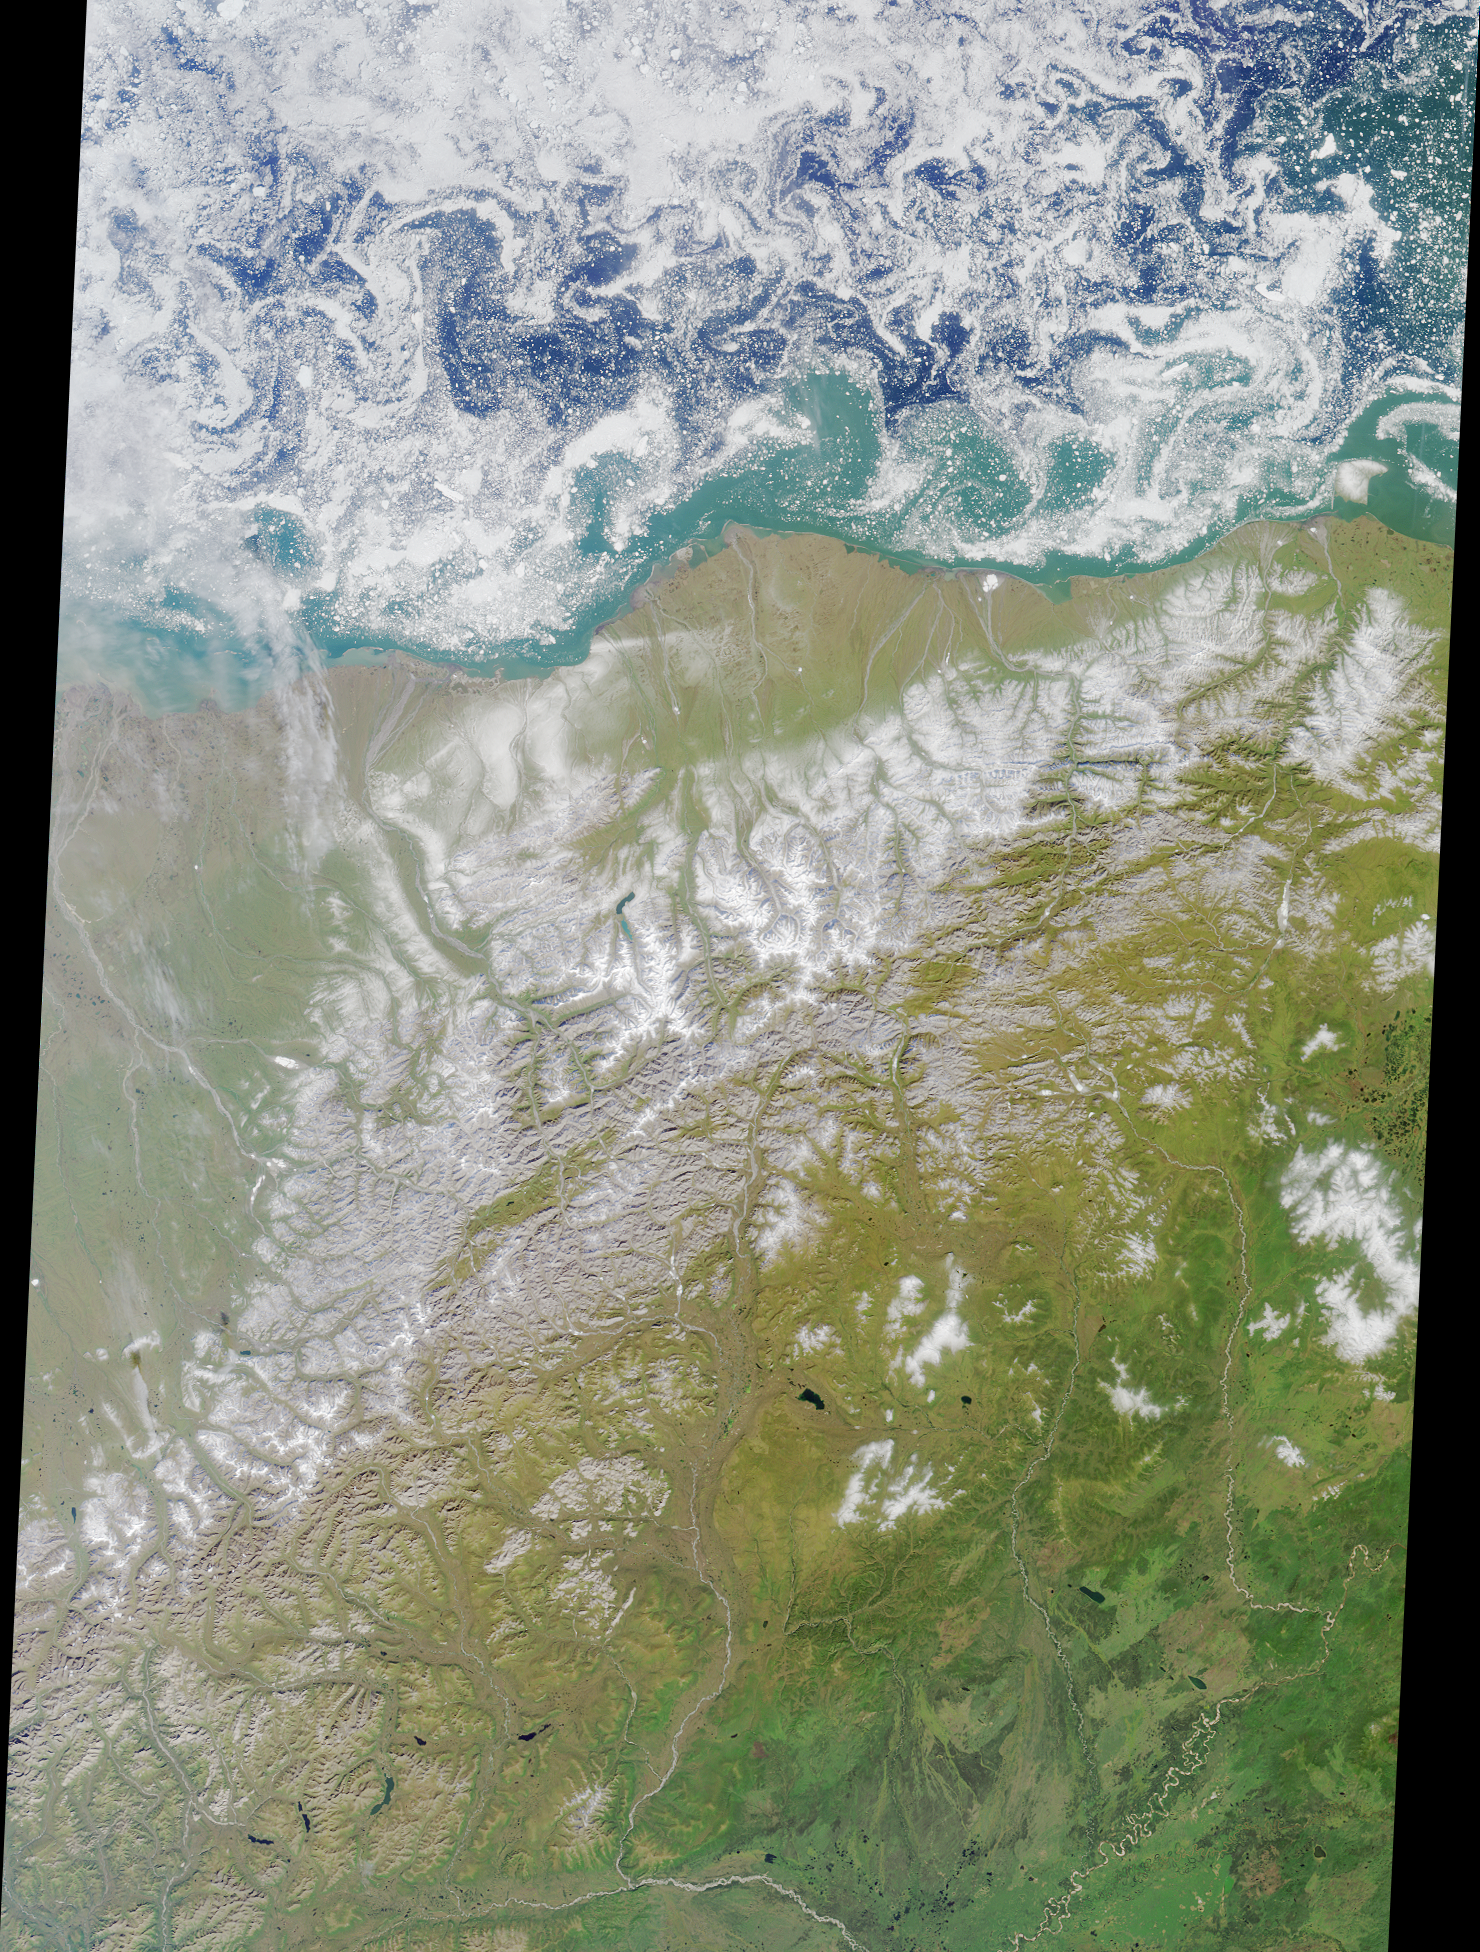

Summer in the Arctic National Wildlife Refuge

This colorful image of the Arctic National Wildlife Refuge and the Beaufort Sea was acquired by the Multi-angle Imaging SpectroRadiometer’s nadir (vertical-viewing) camera on August 16, 2000, during Terra orbit 3532. The swirling patterns apparent on the Beaufort Sea are small ice floes driven by turbulent water patterns, or eddies, caused by the interactions of water masses of differing salinity and temperature. By this time of year, all of the seasonal ice which surrounds the north coast of Alaska in winter has broken up, although the perennial pack ice remains further north. The morphology of the perennial ice pack’s edge varies in response to the prevailing wind. If the wind is blowing strongly toward the perennial pack (that is, to the north), the ice edge will be more compact. In this image the ice edge is diffuse, and the patterns reflected by the ice floes indicate fairly calm weather.

The Arctic National Wildlife Refuge (often abbreviated to ANWR) was established by President Eisenhower in 1960, and is the largest wildlife refuge in the United States. Animals of the Refuge include the 130,000-member Porcupine caribou herd, 180 species of birds from four continents, wolves, wolverine, polar and grizzly bears, muskoxen, foxes, and over 40 species of coastal and freshwater fish. Although most of ANWR was designated as wilderness in 1980, the area along the coastal plain was set aside so that the oil and gas reserves beneath the tundra could be studied. Drilling remains a topic of contention, and an energy bill allowing North Slope oil development to extend onto the coastal plain of the Refuge was approved by the US House of Representatives on August 2, 2001.

The Refuge encompasses an impressive variety of arctic and subarctic ecosystems, including coastal lagoons, barrier islands, arctic tundra, and mountainous terrain. Of all these, the arctic tundra is the landscape judged most important for wildlife. From the coast inland to an average of 30-60 kilometers, arctic tundra dominates the coastal plain, until reaching the foothills of the Brooks Mountain Range. Beneath the tundra, a layer of permafrost reaches an average depth of 600 meters, restricting water drainage through the soil, and increasing the sensitivity of tundra vegetation to disturbance. Precipitation is scarce (less than 16 centimeters per year) and the small amount of melt water or rain that soaks into the tundra remains near the surface. This is why the coastal plain can be classified as a wetland.

The western boundary of the Refuge is marked by the Canning River, about halfway between the center and left-hand side of the image, and the eastern boundary is near the right-hand edge at the US/Canadian border. The two permanent human settlements within the image area are Kaktovic near the tip of the large rounded peninsula, and Arctic Village south of the Brooks Range near the southern Refuge boundary. The area represented by the image is approximately 380 kilometers x 540 kilometers.

MISR was built and is managed by NASA’s Jet Propulsion Laboratory, Pasadena, CA, for NASA’s Office of Earth Science, Washington, DC. The Terra satellite is managed by NASA’s Goddard Space Flight Center, Greenbelt, MD. JPL is a division of the California Institute of Technology.

Credit: NASA/GSFC/LaRC/JPL, MISR Team